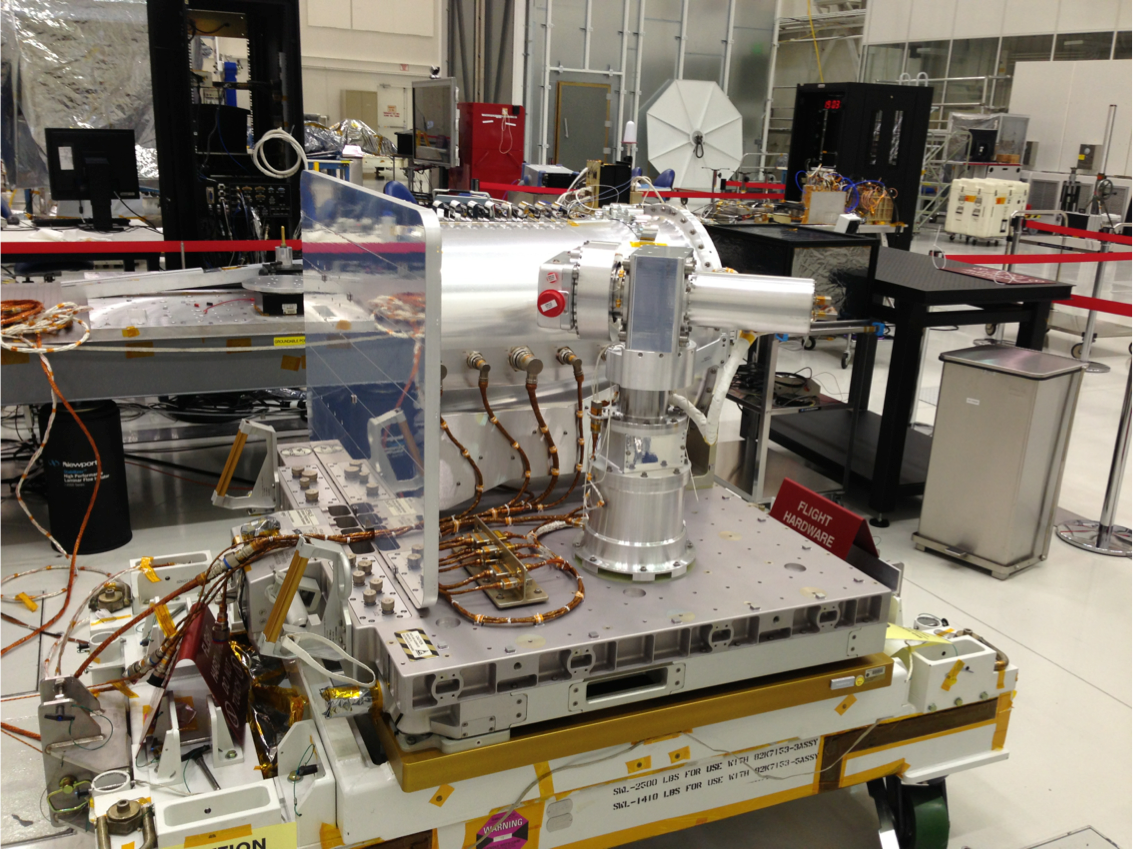

Spacecraft Assembly Facility

The Optical PAyload for Lasercomm Science (OPALS) is pictured in the Spacecraft Assembly Facility at NASA’s Jet Propulsion Laboratory prior to shipment.

OPALS is a partnership between JPL; the International Space Station Program (Johnson Space Center, Houston; Kennedy Space Center, Fla., Marshall Space Flight Center, Huntsville, Ala.) and the Advanced Exploration Systems Program (NASA HQ).

Credit: NASA/JPL-Caltech